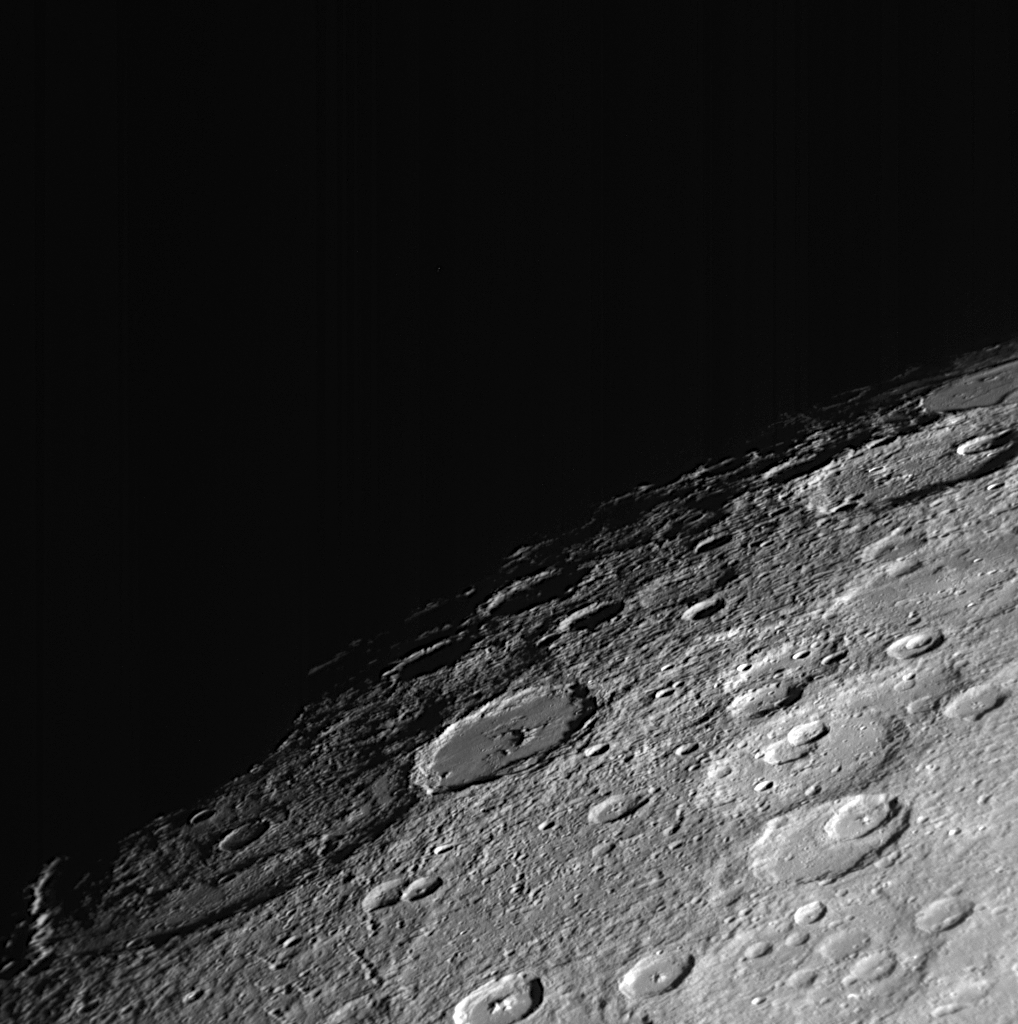

Mercury Through Time

By examining the characteristics of craters and their relationships to each other, geologists are able to unravel the history of Mercury. This image shows a northern portion of Mercury’s surface, looking at the terminator (the transition from the sunlit dayside to the dark night side of the planet). The crater in the lower left, Vyasa, has a rough floor, with other craters superimposed onto it, indicating that this crater is relatively old. In contrast, the neighboring crater, Stravinsky, has a much smoother floor and appears to overlap the rim of Vyasa, suggesting that this crater is relatively younger. These craters appear to be aptly named to support this relative age relationship; Vyasa is named for the ancient Indian poet from about 1500 BC, while Igor Stravinsky was a 20th century Russian-born composer. The nearby crater Rubens, named for the 17th century Flemish painter, may indeed represent an event intermediate in time between Vyasa and Stravinsky.

Date Acquired: October 6, 2008
Image Mission Elapsed Time (MET): 131774338
Instrument: Narrow Angle Camera (NAC) of the Mercury Dual Imaging System (MDIS)
Resolution: 580 meters/pixel (0.36 miles/pixel)
Scale: Stravinsky crater is 190 kilometers in diameter (120 miles)
Spacecraft Altitude: 23,000 kilometers (14,000 miles)

These images are from MESSENGER, a NASA Discovery mission to conduct the first orbital study of the innermost planet, Mercury. For information regarding the use of images, see the MESSENGER image use policy.

Credit: NASA/Johns Hopkins University Applied Physics Laboratory/Carnegie Institution of Washington